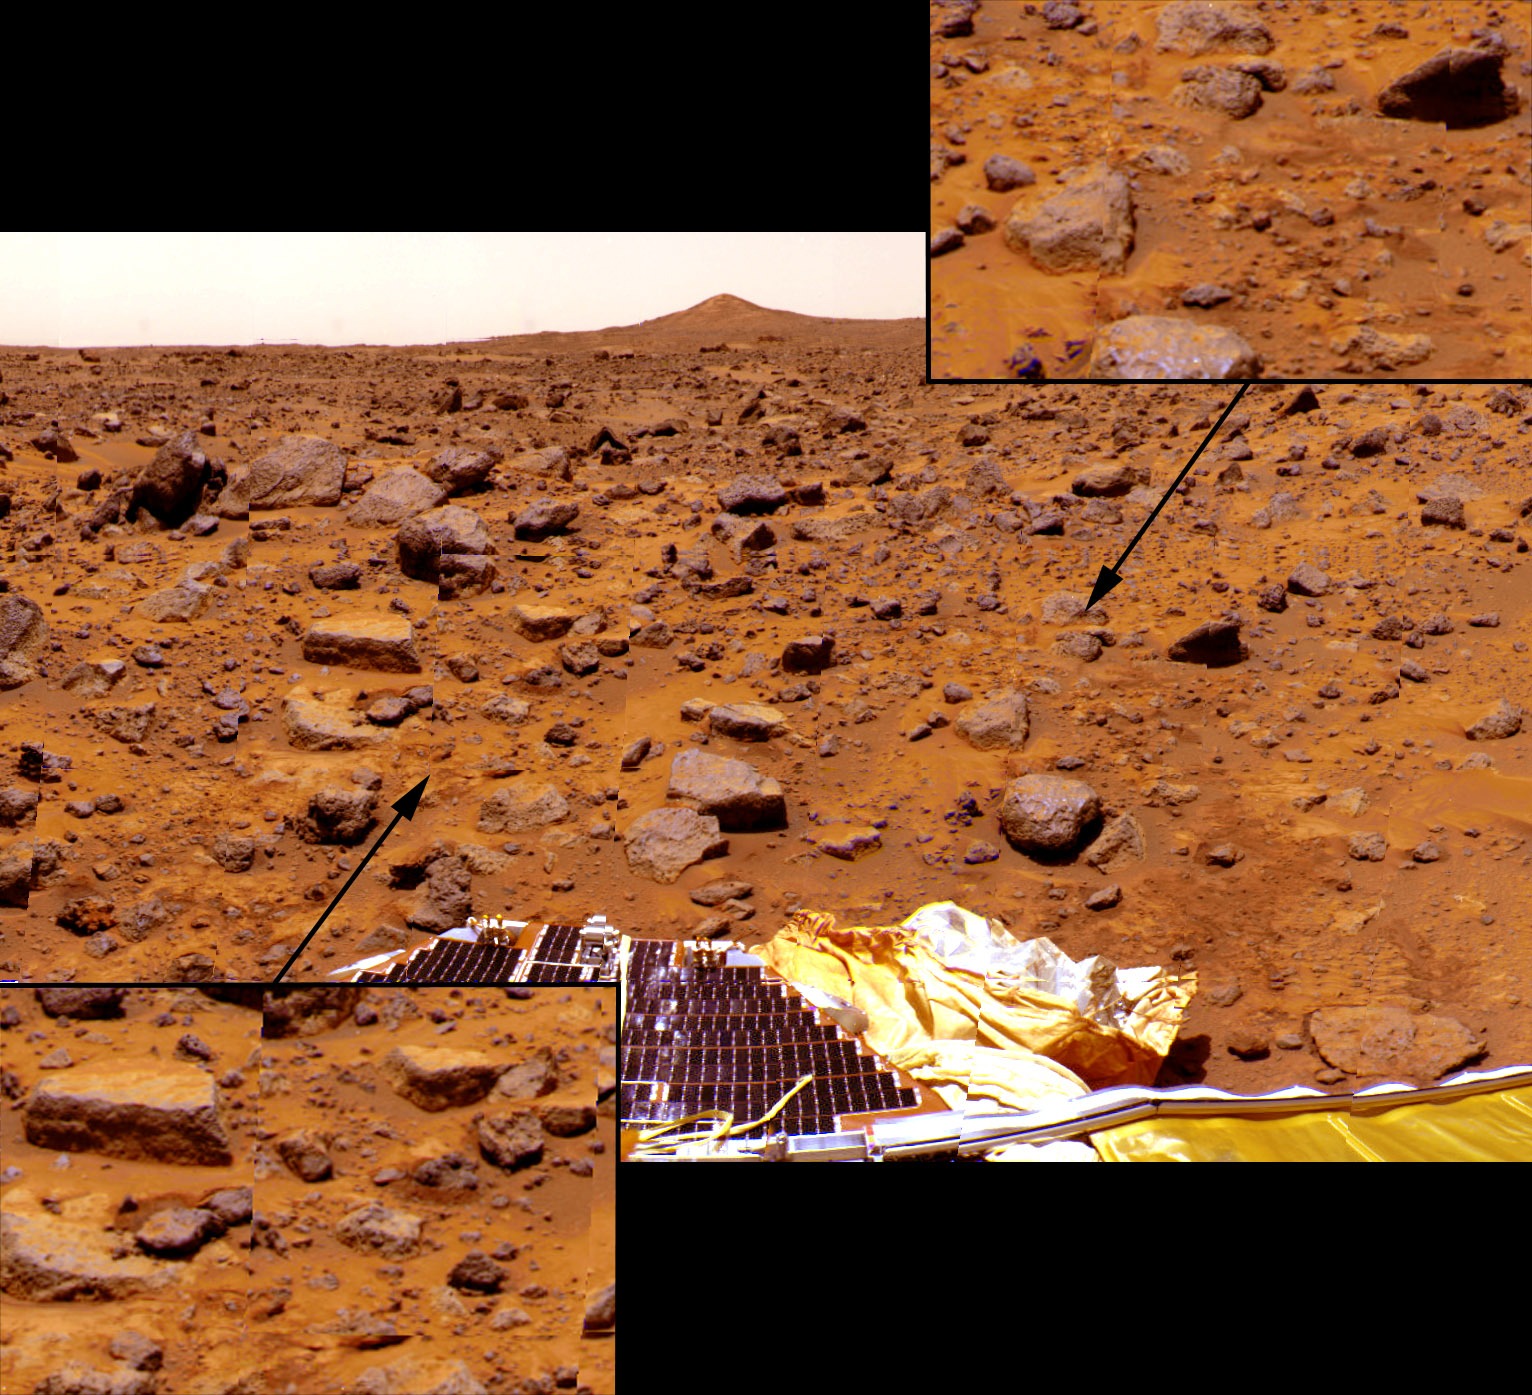

Airbag Roll Marks & Displaced Rocks and Soil

Looking southwest from the lander, soil disturbances indicating the spacecraft rolled through the landing site are visible. Arriving from the east, the lander, still encased in its protective airbags, rolled up a slight rise and then rolled back down to its final position. The inset at left shows displaced rocks near the rock “Flat Top.” Dark patches of disturbed soil indicate where the rocks had originally rested Both insets show rocks that were pushed into the soil from the weight of the lander, visible from the areas of raised rims of dark, disturbed soil around several rocks. The south summit of Twin Peaks is in the background, while a lander petal, deflated airbag, and rear rover deployment ramp are in the foreground.

Mars Pathfinder is the second in NASA’s Discovery program of low-cost spacecraft with highly focused science goals. The Jet Propulsion Laboratory, Pasadena, CA, developed and manages the Mars Pathfinder mission for NASA’s Office of Space Science, Washington, D.C. The Imager for Mars Pathfinder (IMP) was developed by the University of Arizona Lunar and Planetary Laboratory under contract to JPL. Peter Smith is the Principal Investigator. JPL is an operating division of the California Institute of Technology (Caltech).

Photojournal note: Sojourner spent 83 days of a planned seven-day mission exploring the Martian terrain, acquiring images, and taking chemical, atmospheric and other measurements. The final data transmission received from Pathfinder was at 10:23 UTC on September 27, 1997. Although mission managers tried to restore full communications during the following five months, the successful mission was terminated on March 10, 1998.

Credit: NASA/JPL